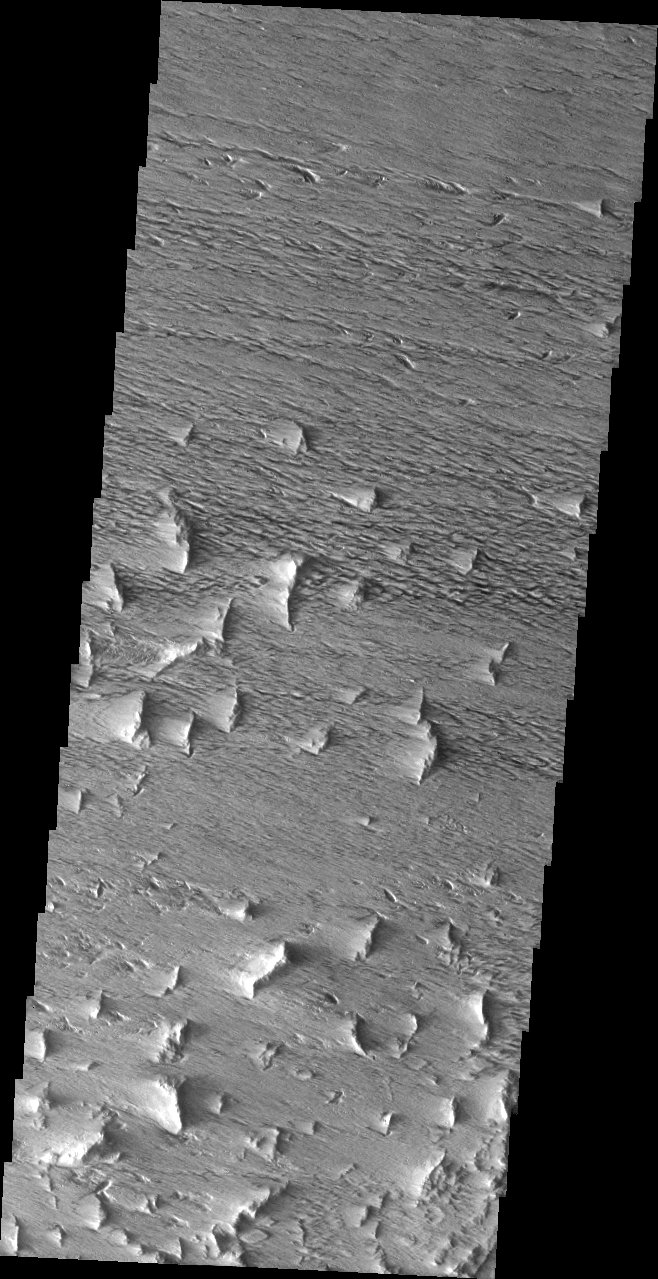

Complete Makeover

Released July 23, 2004

The atmosphere of Mars is a dynamic system. Water-ice clouds, fog, and hazes can make imaging the surface from space difficult. Dust storms can grow from local disturbances to global sizes, through which imaging is impossible. Seasonal temperature changes are the usual drivers in cloud and dust storm development and growth.

Eons of atmospheric dust storm activity has left its mark on the surface of Mars. Dust carried aloft by the wind has settled out on every available surface; sand dunes have been created and moved by centuries of wind; and the effect of continual sand-blasting has modified many regions of Mars, creating yardangs and other unusual surface forms.

We finish our look at Mars’s dynamic atmosphere with an image of the surface that has been completely modified by the wind. Even the small ridges that remain have been ground down to a cliff-face with a “tail” of eroded material. The crosshatching shows that the wind regime has remained mainly E/W to ENE/WSW.

Image information: VIS instrument. Latitude 8.9, Longitude 221 East (139 West). 19 meter/pixel resolution.

Note: this THEMIS visual image has not been radiometrically nor geometrically calibrated for this preliminary release. An empirical correction has been performed to remove instrumental effects. A linear shift has been applied in the cross-track and down-track direction to approximate spacecraft and planetary motion. Fully calibrated and geometrically projected images will be released through the Planetary Data System in accordance with Project policies at a later time.

NASA’s Jet Propulsion Laboratory manages the 2001 Mars Odyssey mission for NASA’s Office of Space Science, Washington, D.C. The Thermal Emission Imaging System (THEMIS) was developed by Arizona State University, Tempe, in collaboration with Raytheon Santa Barbara Remote Sensing. The THEMIS investigation is led by Dr. Philip Christensen at Arizona State University. Lockheed Martin Astronautics, Denver, is the prime contractor for the Odyssey project, and developed and built the orbiter. Mission operations are conducted jointly from Lockheed Martin and from JPL, a division of the California Institute of Technology in Pasadena.

Credit: NASA/JPL/Arizona State University